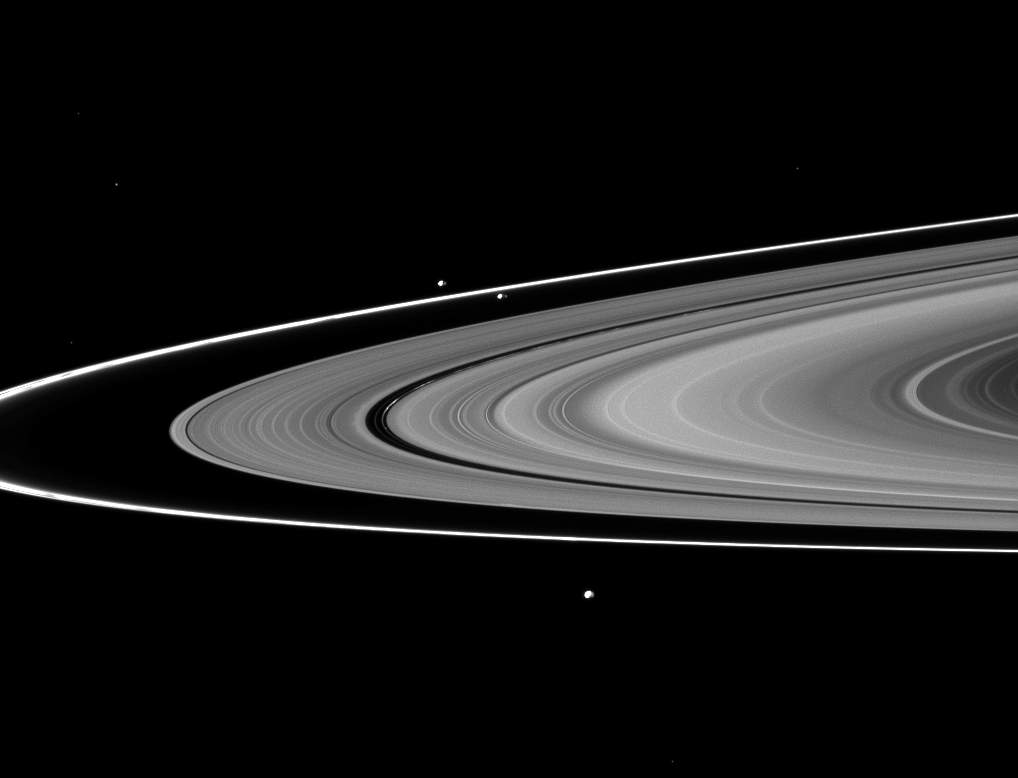

Trio of Small Moons

The F ring’s shepherds, Prometheus and Pandora, join Epimetheus in this image of three of Saturn’s moons and the rings.

Prometheus (86 kilometers, or 53 miles across) can be seen orbiting inside the thin F ring near the middle of the image. Pandora (81 kilometers, or 50 miles across) orbits outside the F ring to the left of Prometheus. Epimetheus (113 kilometers, or 70 miles across) orbits beyond the F ring near the bottom of the image.

See PIA07653 to learn more about how Prometheus and Pandora “shepherd” the F ring.

This view looks toward the southern, unilluminated side of the rings from about 2 degrees below the ringplane. Several background stars are visible.

The image was taken in visible light with the Cassini spacecraft narrow-angle camera on Aug. 2, 2010. The view was acquired at a distance of approximately 2.5 million kilometers (1.6 million miles) from Prometheus and Pandora. The view was acquired at a distance of approximately 2.6 million kilometers (1.6 million miles) from Epimetheus. Image scale is 15 kilometers (9 miles) per pixel on Prometheus and Pandora. Image scale is 16 kilometers (10 miles) per pixel on Epimetheus.

The Cassini-Huygens mission is a cooperative project of NASA, the European Space Agency and the Italian Space Agency. The Jet Propulsion Laboratory, a division of the California Institute of Technology in Pasadena, manages the mission for NASA’s Science Mission Directorate, Washington, D.C. The Cassini orbiter and its two onboard cameras were designed, developed and assembled at JPL. The imaging operations center is based at the Space Science Institute in Boulder, Colo.

Credit: NASA/JPL/Space Science Institute